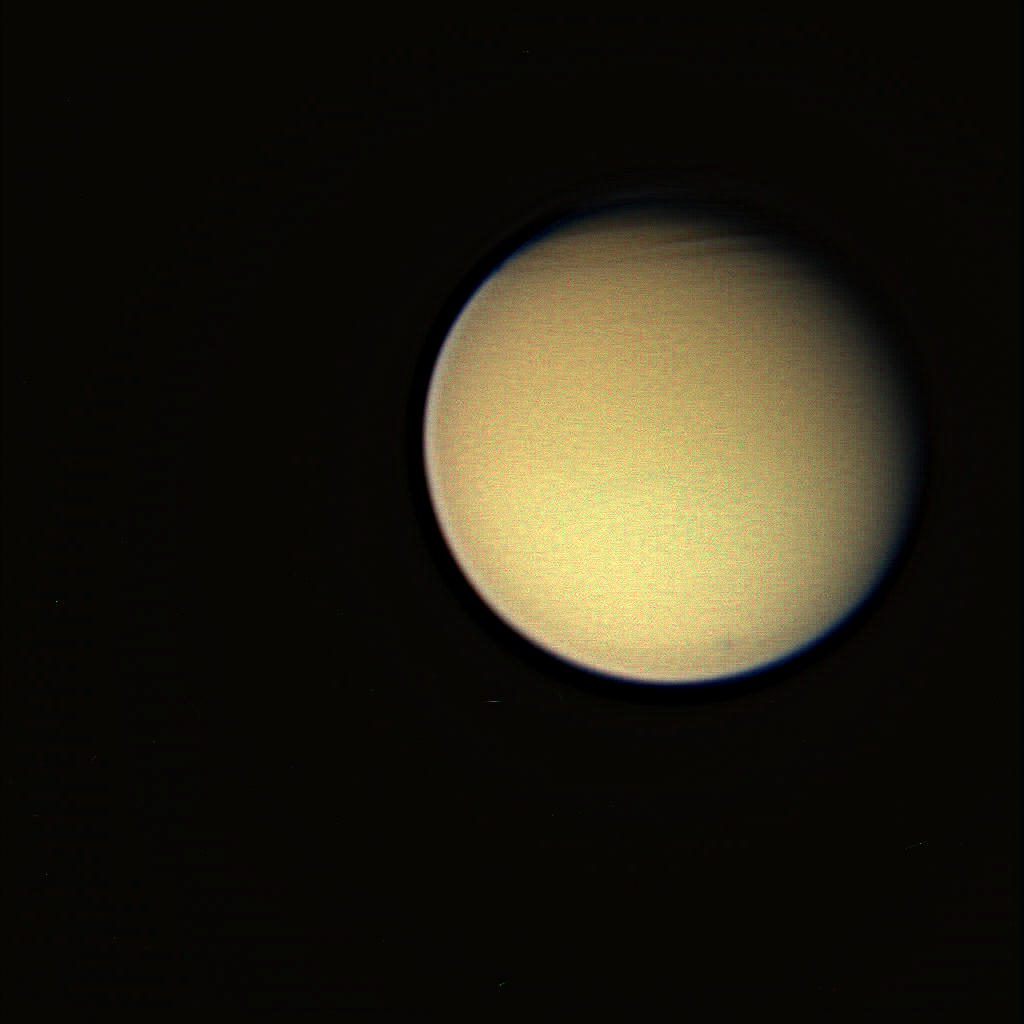

Titanic Complexity (Color)

This view of Titan reveals structure in the moon’s complex atmosphere. The geometry of the Cassini spacecraft’s view of Titan during this flyby was similar to that of Voyager 1’s pass in 1980.

The view has been greatly contrast-enhanced and shows intriguing structure in the north of Titan (5,150 kilometers, or 3,200 miles across) that is also clearly visible in a violet light view (see PIA07701) taken at about the same time.

The color view was created by combining images taken using red, green and blue spectral filters. The images were taken with the Cassini spacecraft wide-angle camera on Dec. 26, 2005, at a distance of approximately 193,000 kilometers (120,000 miles) from Titan and at a Sun-Titan-spacecraft, or phase, angle of 29 degrees. The image scale is 11 kilometers (7 miles) per pixel.

The Cassini-Huygens mission is a cooperative project of NASA, the European Space Agency and the Italian Space Agency. The Jet Propulsion Laboratory, a division of the California Institute of Technology in Pasadena, manages the mission for NASA’s Science Mission Directorate, Washington, D.C. The Cassini orbiter and its two onboard cameras were designed, developed and assembled at JPL. The imaging operations center is based at the Space Science Institute in Boulder, Colo.

Credit: NASA/JPL/Space Science Institute